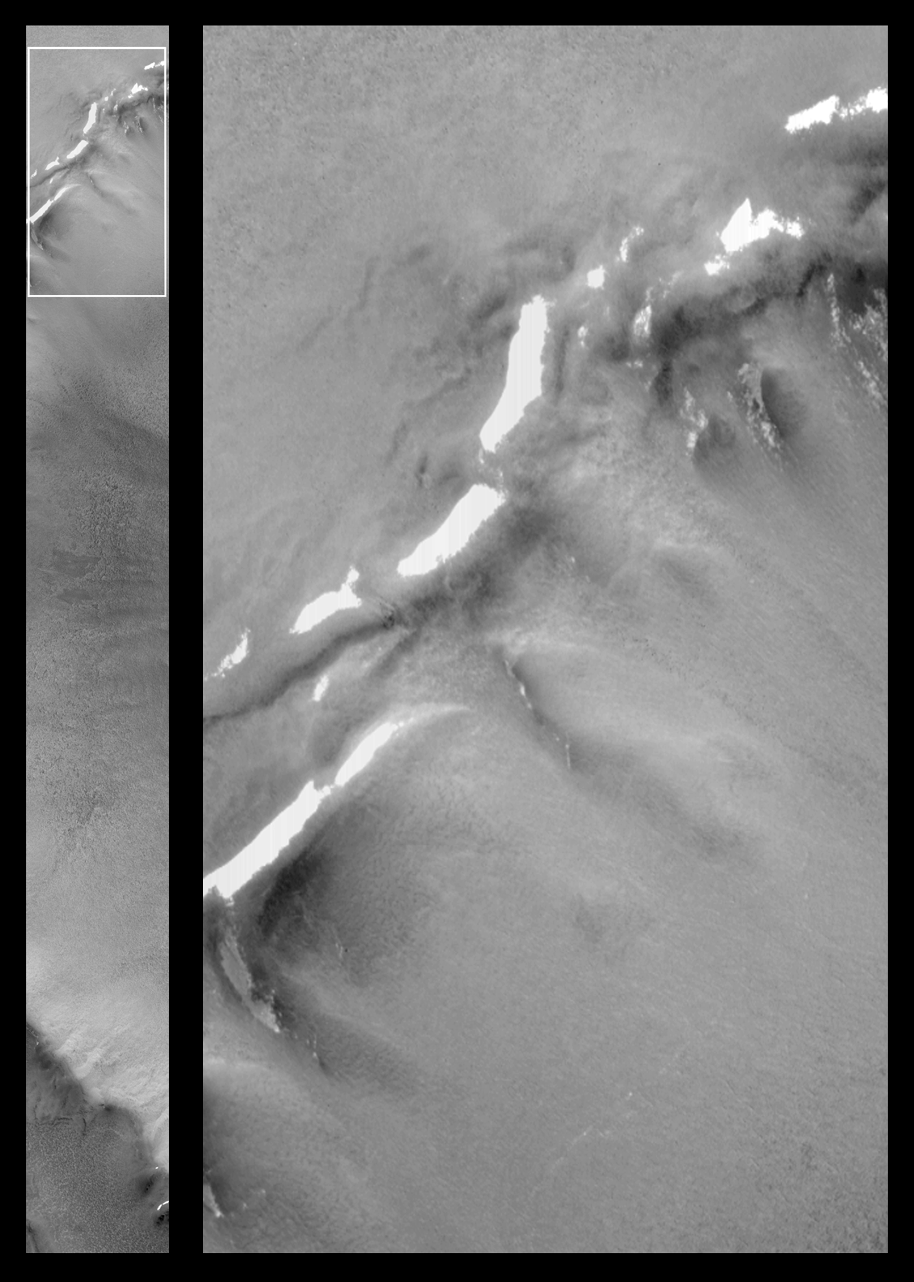

Patches of Remnant Frost/Snow on Crater Rim in Northern Summer

March 1999–it is summer in the martian northern hemisphere, yet patches of frost or snow persist in some areas of the northern plains. Winter ended eight months earlier, in July 1998. Recently, the Mars Orbiter Camera (MOC) passed over a relatively small impact crater located at latitude 68°N (on the Vastitas Borealis plain, north of Utopia Planitia) and took the picture seen at the left, above. The curved crater rims are visible in the upper and lower quarters of the image, and the crater floor is visible at the center right.

The picture on the right is a magnified view of the crater rim area outlined by a white box in the image on the left. The bright patches are snow or frost left over from the martian winter. These snowfields are so small that a human could walk across one of them in a matter of minutes–or perhaps sled down the small, sloping patch that is seen in a shadowed area near the lower left.

In winter, the entire scene shown here would be covered by frost. The long strip at the left covers an area 3 km (1.9 mi) wide by 26 km (16 mi) long. The expanded view on the right covers an area 2.9 km (1.8 mi) by 5.3 km (3.3 mi). Illumination is from the upper right.

Malin Space Science Systems and the California Institute of Technology built the MOC using spare hardware from the Mars Observer mission. MSSS operates the camera from its facilities in San Diego, CA. The Jet Propulsion Laboratory’s Mars Surveyor Operations Project operates the Mars Global Surveyor spacecraft with its industrial partner, Lockheed Martin Astronautics, from facilities in Pasadena, CA and Denver, CO.

Credit: NASA/JPL/MSSS